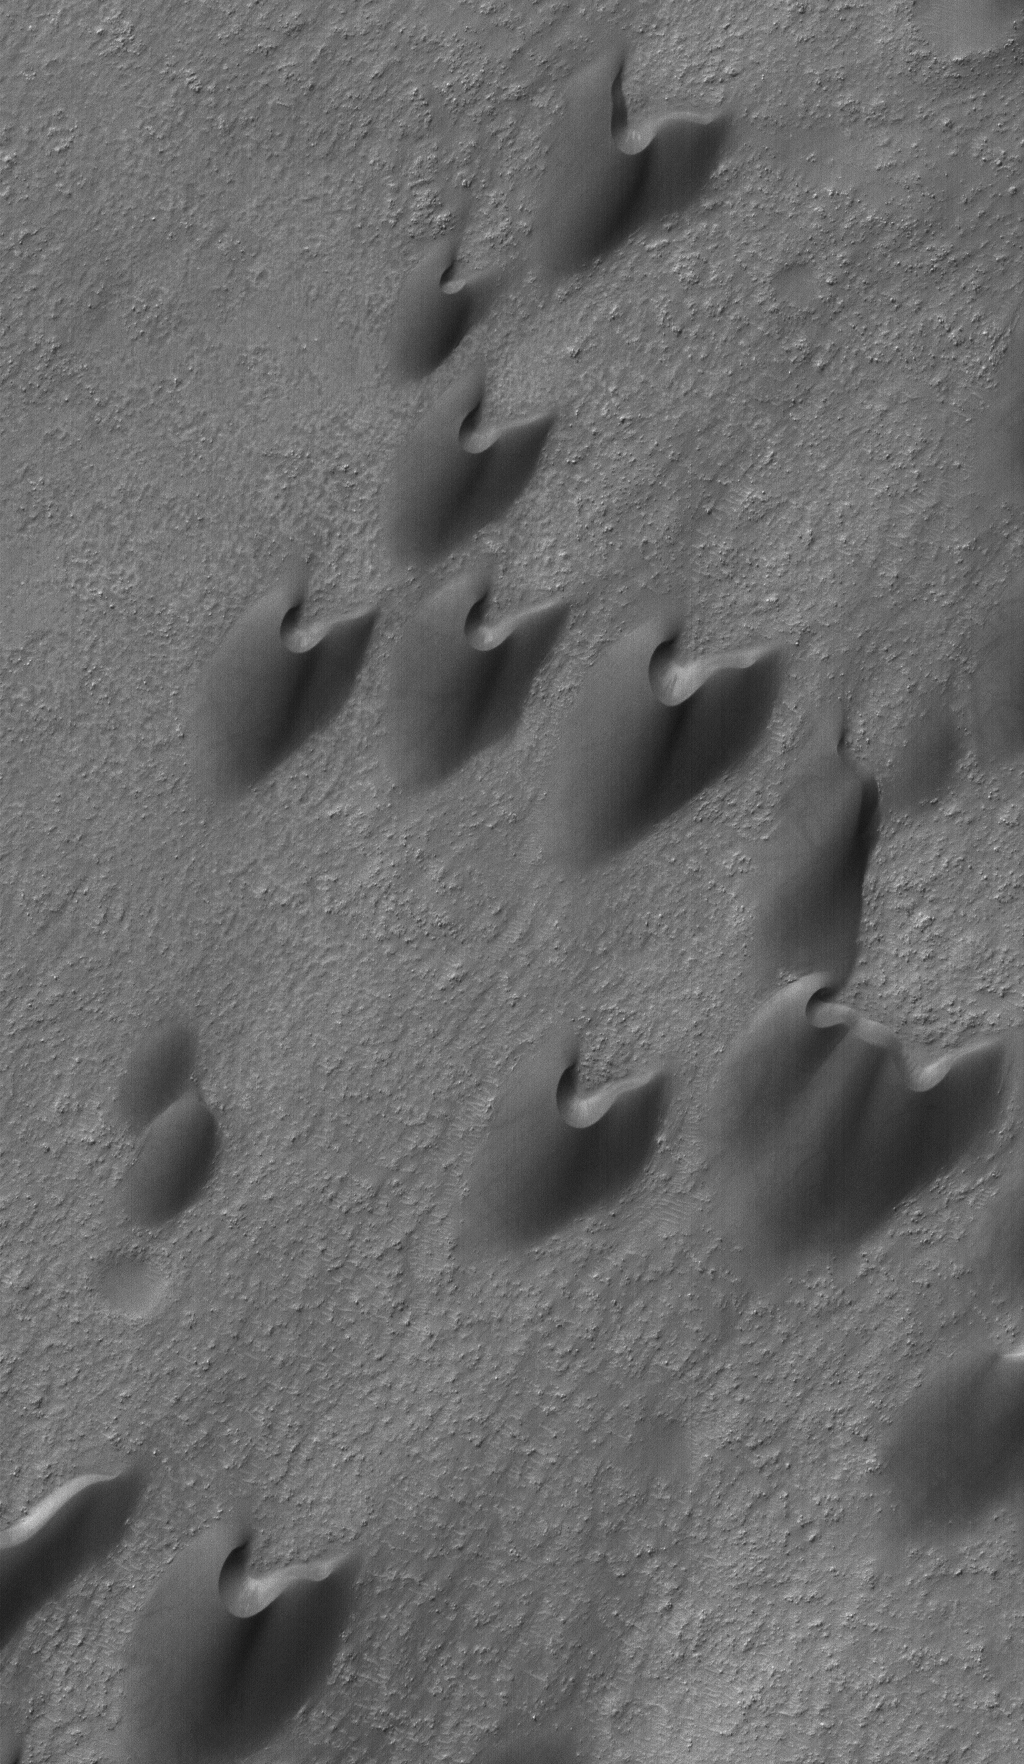

Archangel’s Dunes

24 August 2006
This Mars Global Surveyor (MGS) Mars Orbiter Camera (MOC) image shows dark sand dunes in Arkhangelsky Crater, named for A. D. Arkhangelsky (1879-1940), an influential, early Russian geologist. The steepest slopes on these dunes, their slip faces, point toward the northeast (upper right), indicating formative winds from the southwest.

Location near: 41.3°S, 25.0°W
Image width: ~3 km (~1.9 mi)
Illumination from: upper left
Season: Southern Autumn

Credit: NASA/JPL/Malin Space Science Systems